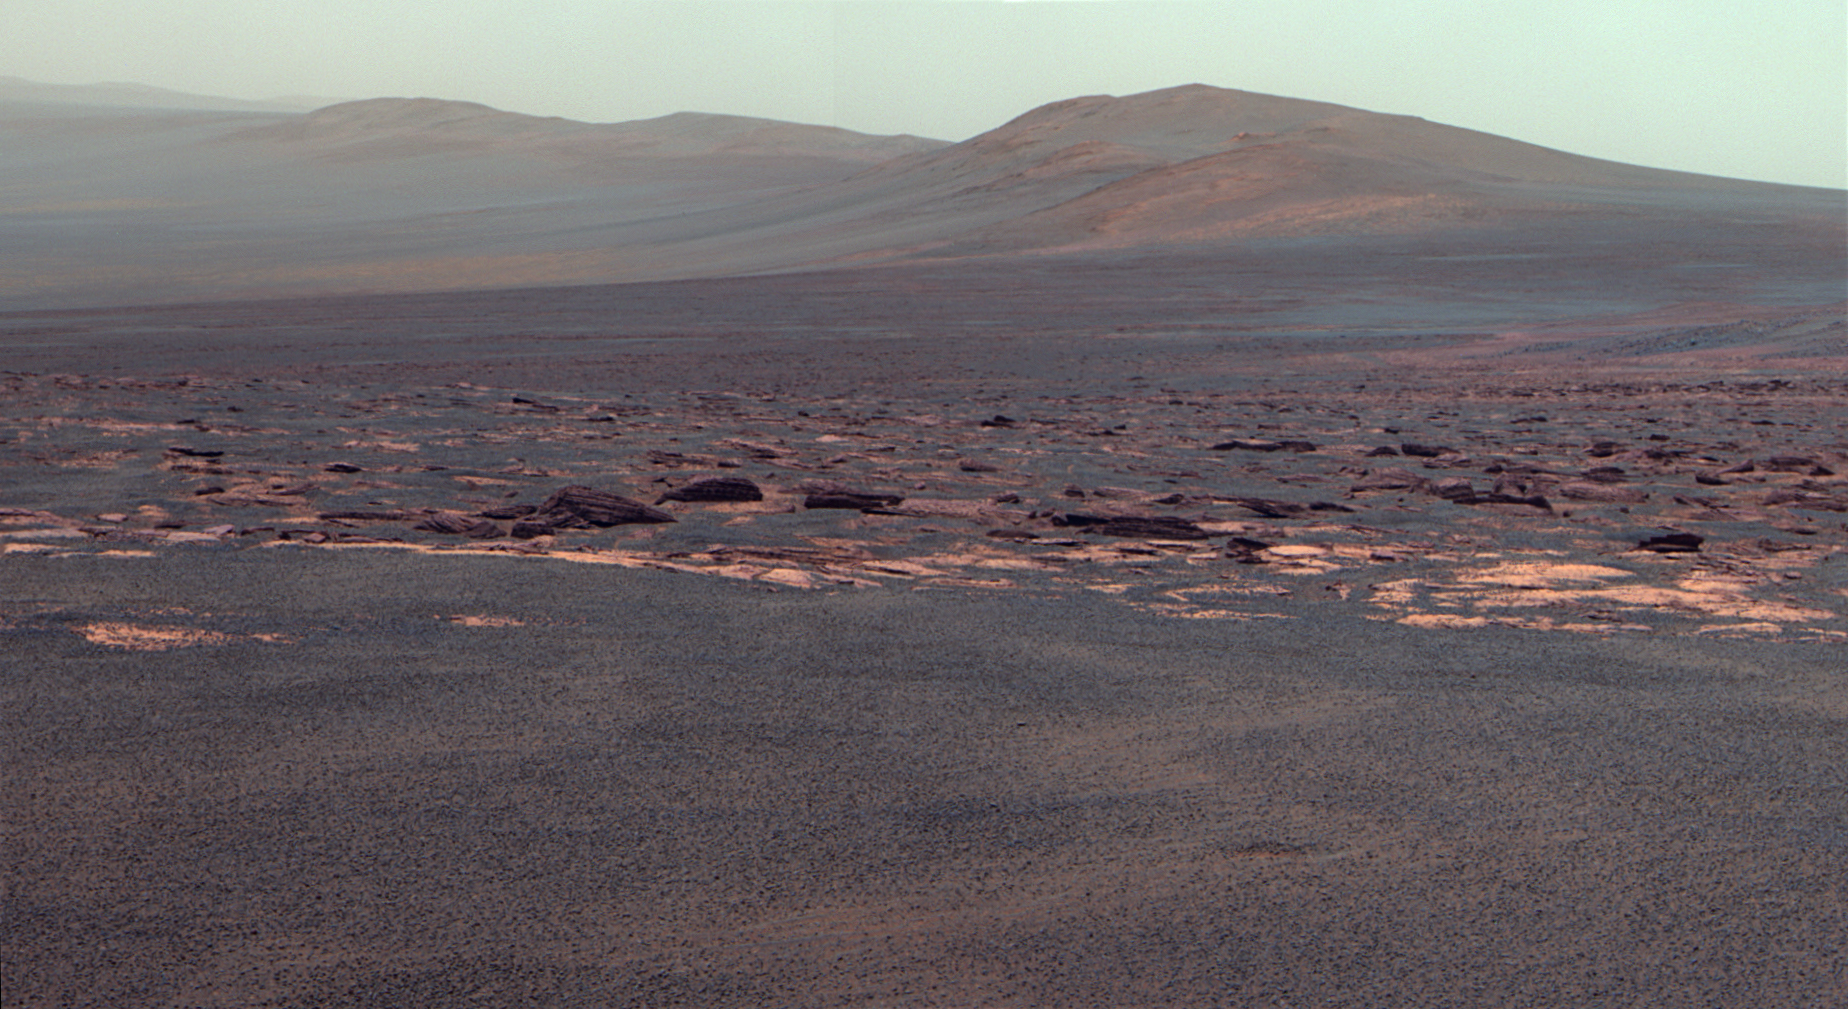

West Rim of Endeavour Crater on Mars (False Color)

A portion of the west rim of Endeavour crater sweeps southward in this false color view from NASA’s Mars Exploration Rover Opportunity. This crater — with a diameter of about 14 miles (22 kilometers) — is more than 25 times wider than any that Opportunity has previously approached during the rover’s 90 months on Mars.

The view is presented in false color to emphasize differences among materials in the rocks and the soils.

This view combines exposures taken by Opportunity’s panoramic camera (Pancam) on the 2,678th Martian day, or sol, of the rover’s work on Mars (Aug. 6, 2011) before driving on that sol. The subsequent Sol 2678 drive covered 246 feet (75.26 meters), more than half of the remaining distance to the rim of the crater. Opportunity arrived at the rim during its next drive, on Sol 2681 (Aug. 9, 2011).

Endeavour crater has been the rover team’s destination for Opportunity since the rover finished exploring Victoria crater in August 2008. Endeavour offers access to older geological deposits than any Opportunity has seen before.

The closest of the distant ridges visible along the Endeavour rim is informally named “Solander Point.” Opportunity may investigate that area in the future. The rover’s first destination on the rim, called “Spirit Point” in tribute to Opportunity’s now-inactive twin, Spirit, is to the left (north) of this scene.

The lighter-toned rocks closer to the rover in this view are similar to the rocks Opportunity has driven over for most of the mission. However, the darker-toned and rougher rocks just beyond that might be a different type for Opportunity to investigate.

The ground in the foreground is covered with iron-rich spherules, nicknamed “blueberries,” which Opportunity has observed frequently since the first days after landing. They are about 0.2 inch (5 millimeters) or more in diameter.

Images combined into this view were taken through three different Pancam filters admitting light with wavelengths centered at 753 nanometers (near infrared), 535 nanometers (green) and 432 nanometers (violet). Seams have been eliminated from the sky portion of the mosaic to better simulate the vista a person standing on Mars would see.

Credit: NASA/JPL-Caltech/Cornell/ASU